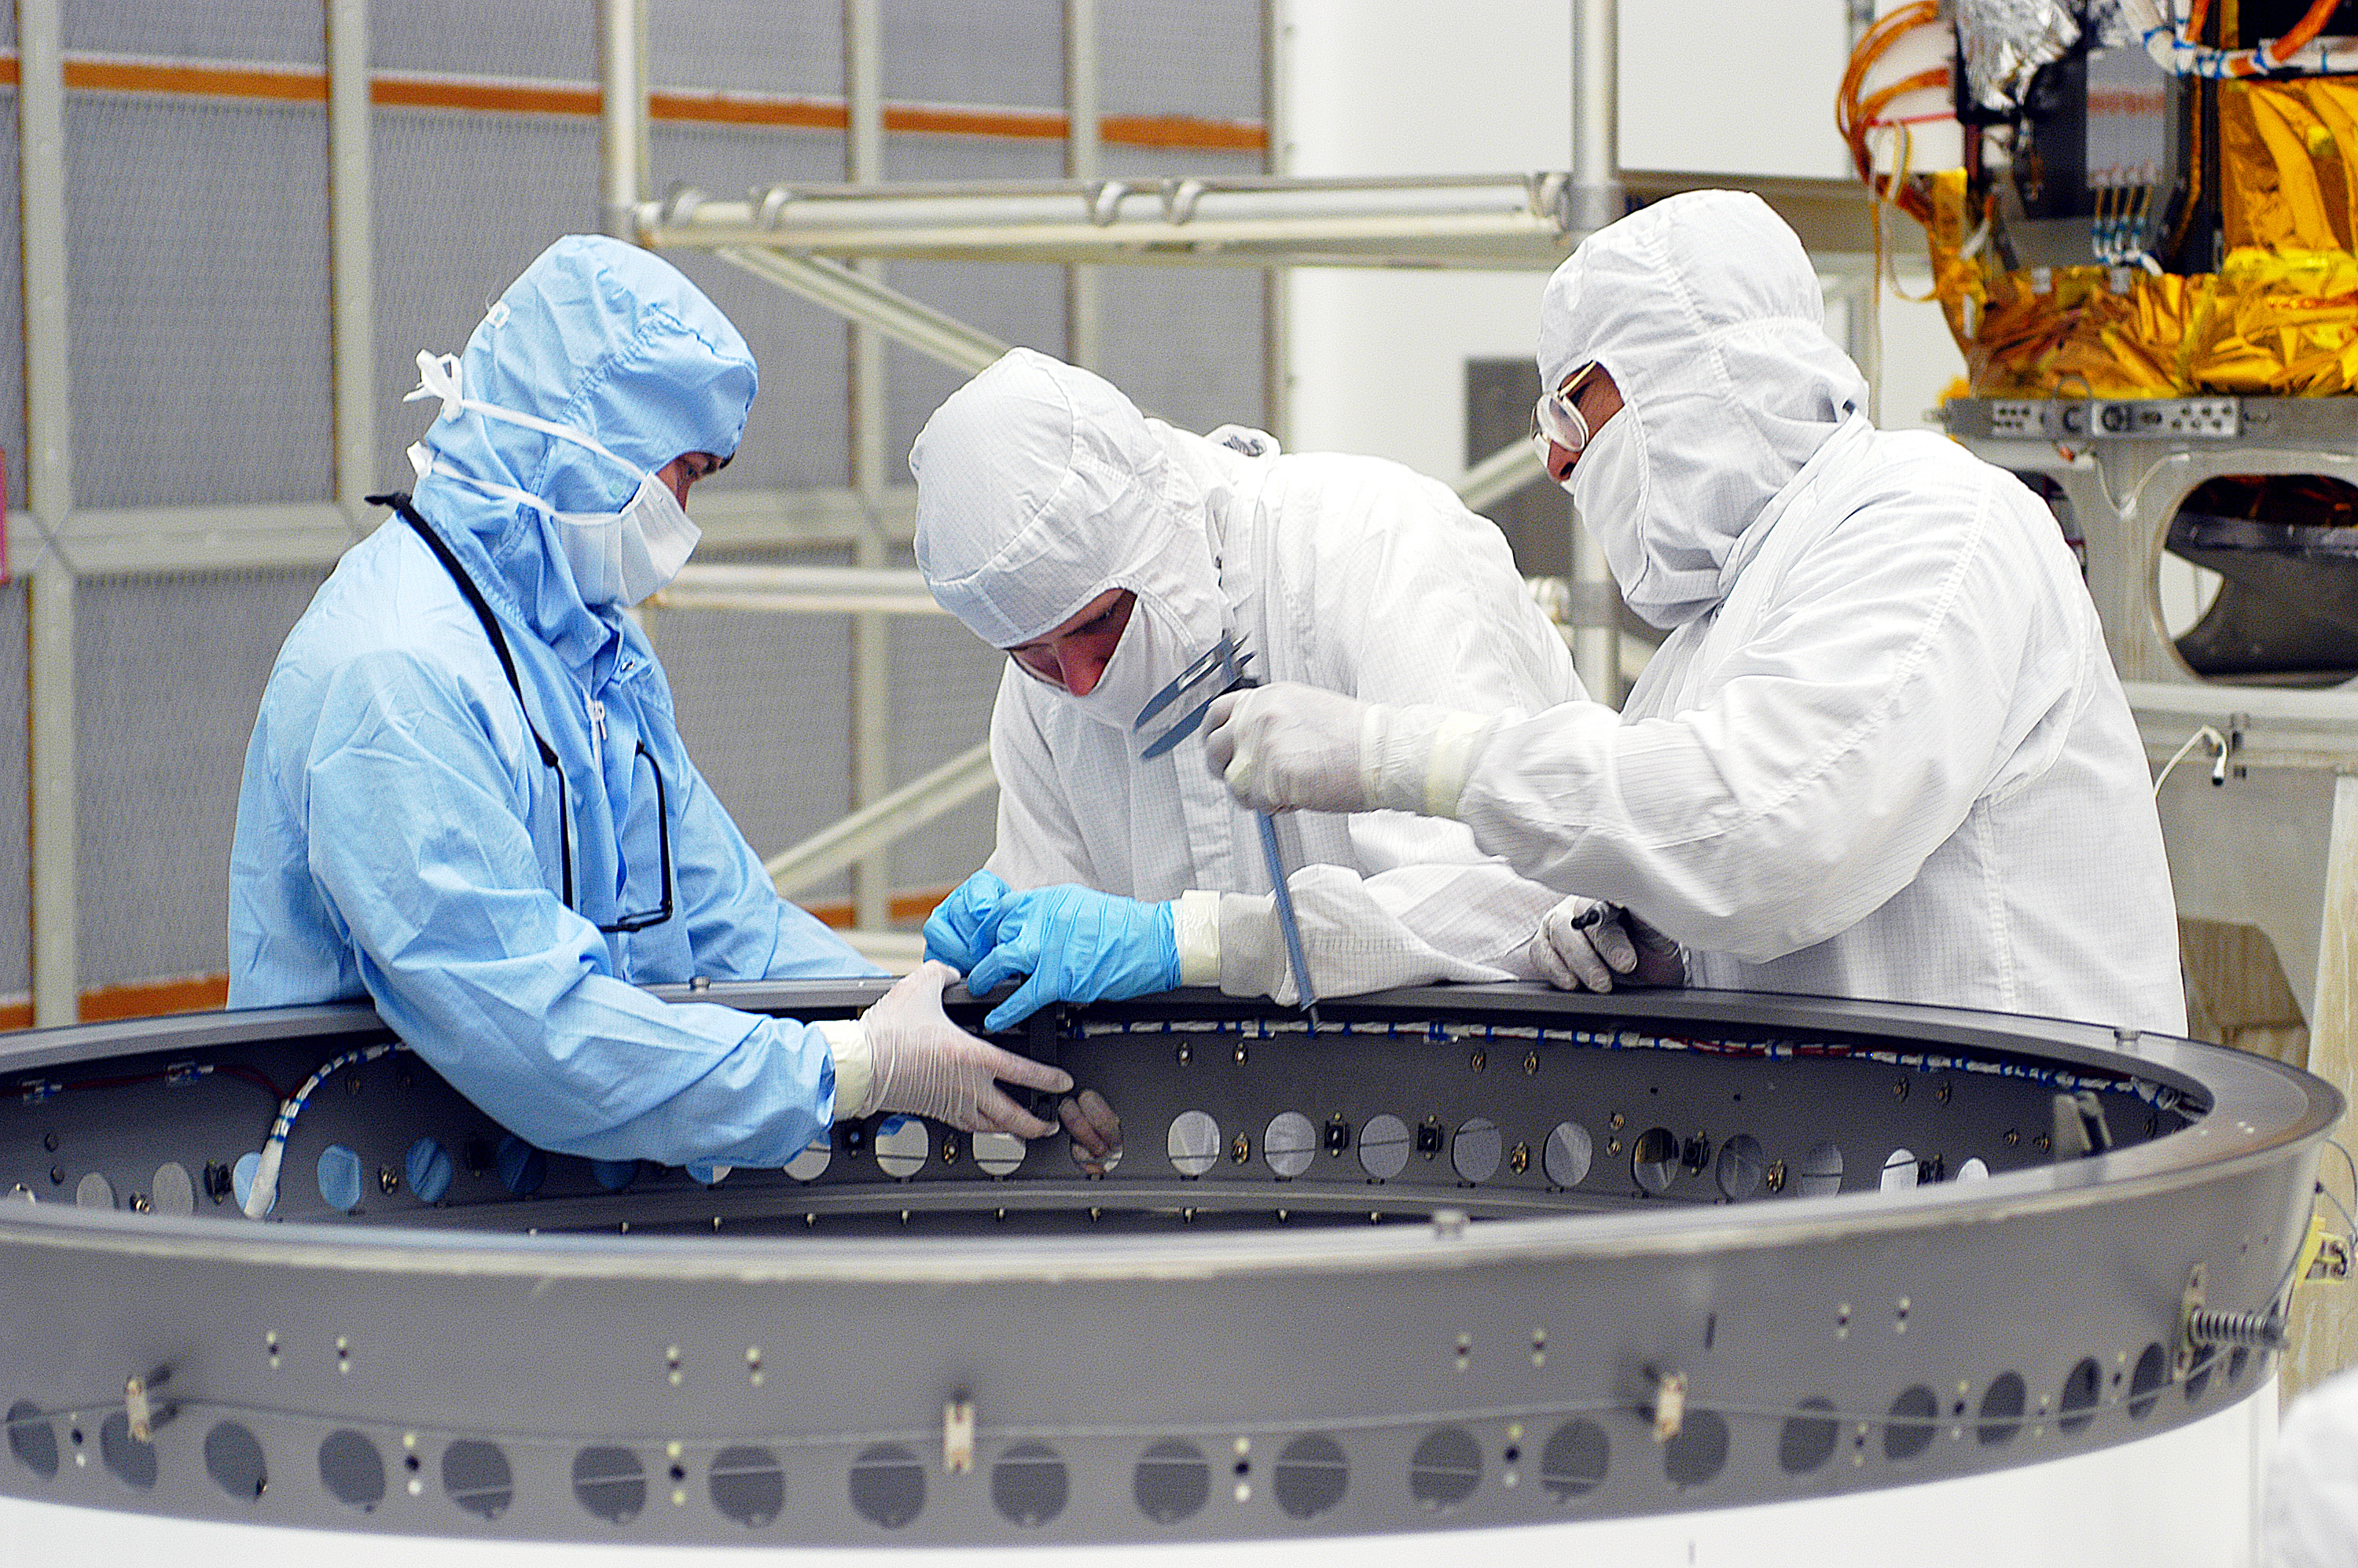

Adapter Ring

The adapter ring that would attach Spitzer to its Delta II rocket, seen here being prepped before the aborted April 18, 2003 launch. Spitzer ultimately launched on August 25, 2003.

Credit: NASA/KSC